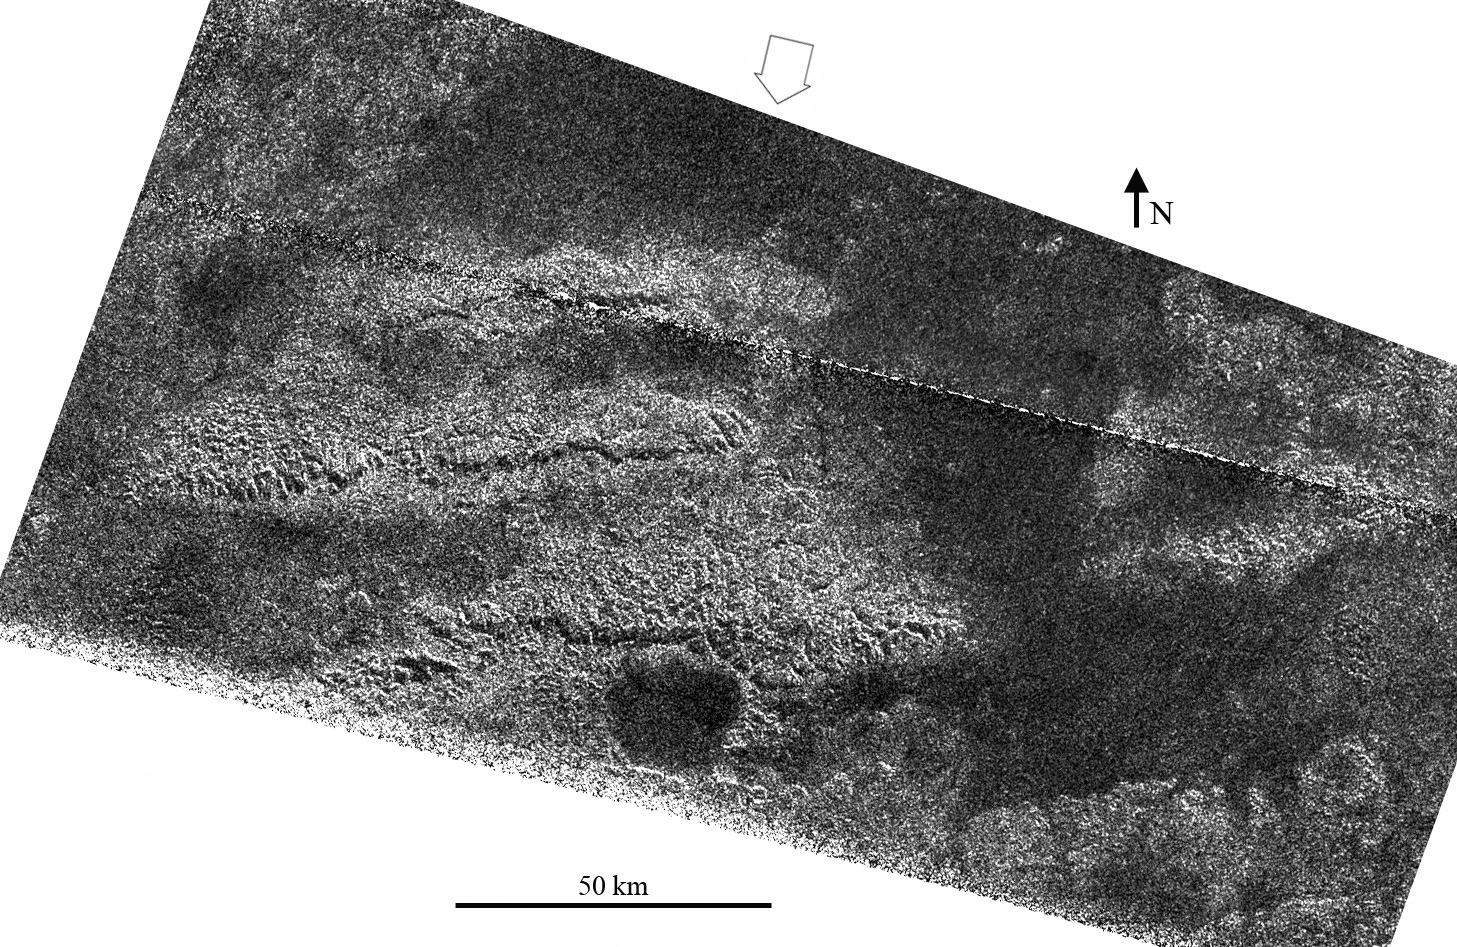

Tectonics on Titan

A set of three parallel ridges was seen by the Cassini spacecraft’s radar instrument during the latest Titan flyby on May 12, 2008. This combination is unlikely to be a coincidence — the best explanation for these features is that they are tilted or separated blocks of broken or faulted crust, now exposed as high ridges. Their regular spacing is typical of regions that have been compressed or extended over large areas; as an example, the western United States Basin and Range Province was formed by extension. Such interactions are called tectonics, although they do not happen in the same way as plate tectonics, which is a process unique to Earth.

The ridges, which appear on the left side of the image, are rugged features and are elevated above surrounding terrain. The brightness patterns mean that the materials are fractured or blocky at the radar wavelength (2.17 centimeters, or about 1 inch). Along the south sides of the ridges are prominent cliffs, or scarps, present as thin, radar-dark lines trending west-to-east, and interpreted as faults. These features are dark due to shadowing from the radar illumination, and have heights up to a few hundred meters (several hundred feet), based on preliminary estimates of slopes.

The area shown here is located in the mountainous region called Xanadu. The ridges are similar in many ways to mountain chains seen at similar latitude but about 90 degrees to the west, just west of Shangri-La (observed during a flyby in October 2005, PIA08454). Both regions have mountain chains or ridges that are oriented west-to-east and are spaced about 50 kilometers (30 miles) apart. This indicates tectonic forces have acted in a north to south direction at Titan’s equatorial region and have resulted in regular effects in Titan’s crust, evidence that will help scientists better understand Titan’s crust and interior.

Other linear features, probably related to the formation of the ridges, and circular features, perhaps eroded impact craters now filled with radar-dark (smooth) material, are also seen in the image. The largest circular feature, at bottom center, is about 20 km in diameter.

The image is centered at 2 degrees south, 127 degrees west and was obtained on May 12, 2008, with a resolution of about 300 meters (980 feet). The open arrow indicates the direction of radar illumination. The dashed white line in the upper portion is an artifact of the SAR processing and will be removed in later versions.

The Cassini-Huygens mission is a cooperative project of NASA, the European Space Agency and the Italian Space Agency. NASA’s Jet Propulsion Laboratory, a division of the California Institute of Technology in Pasadena, manages the mission for NASA’s Science Mission Directorate, Washington, D.C. The Cassini orbiter was designed, developed and assembled at JPL. The radar instrument was built by JPL and the Italian Space Agency, working with team members from the United States and several European countries.

Credit: NASA/JPL-Caltech/ASI